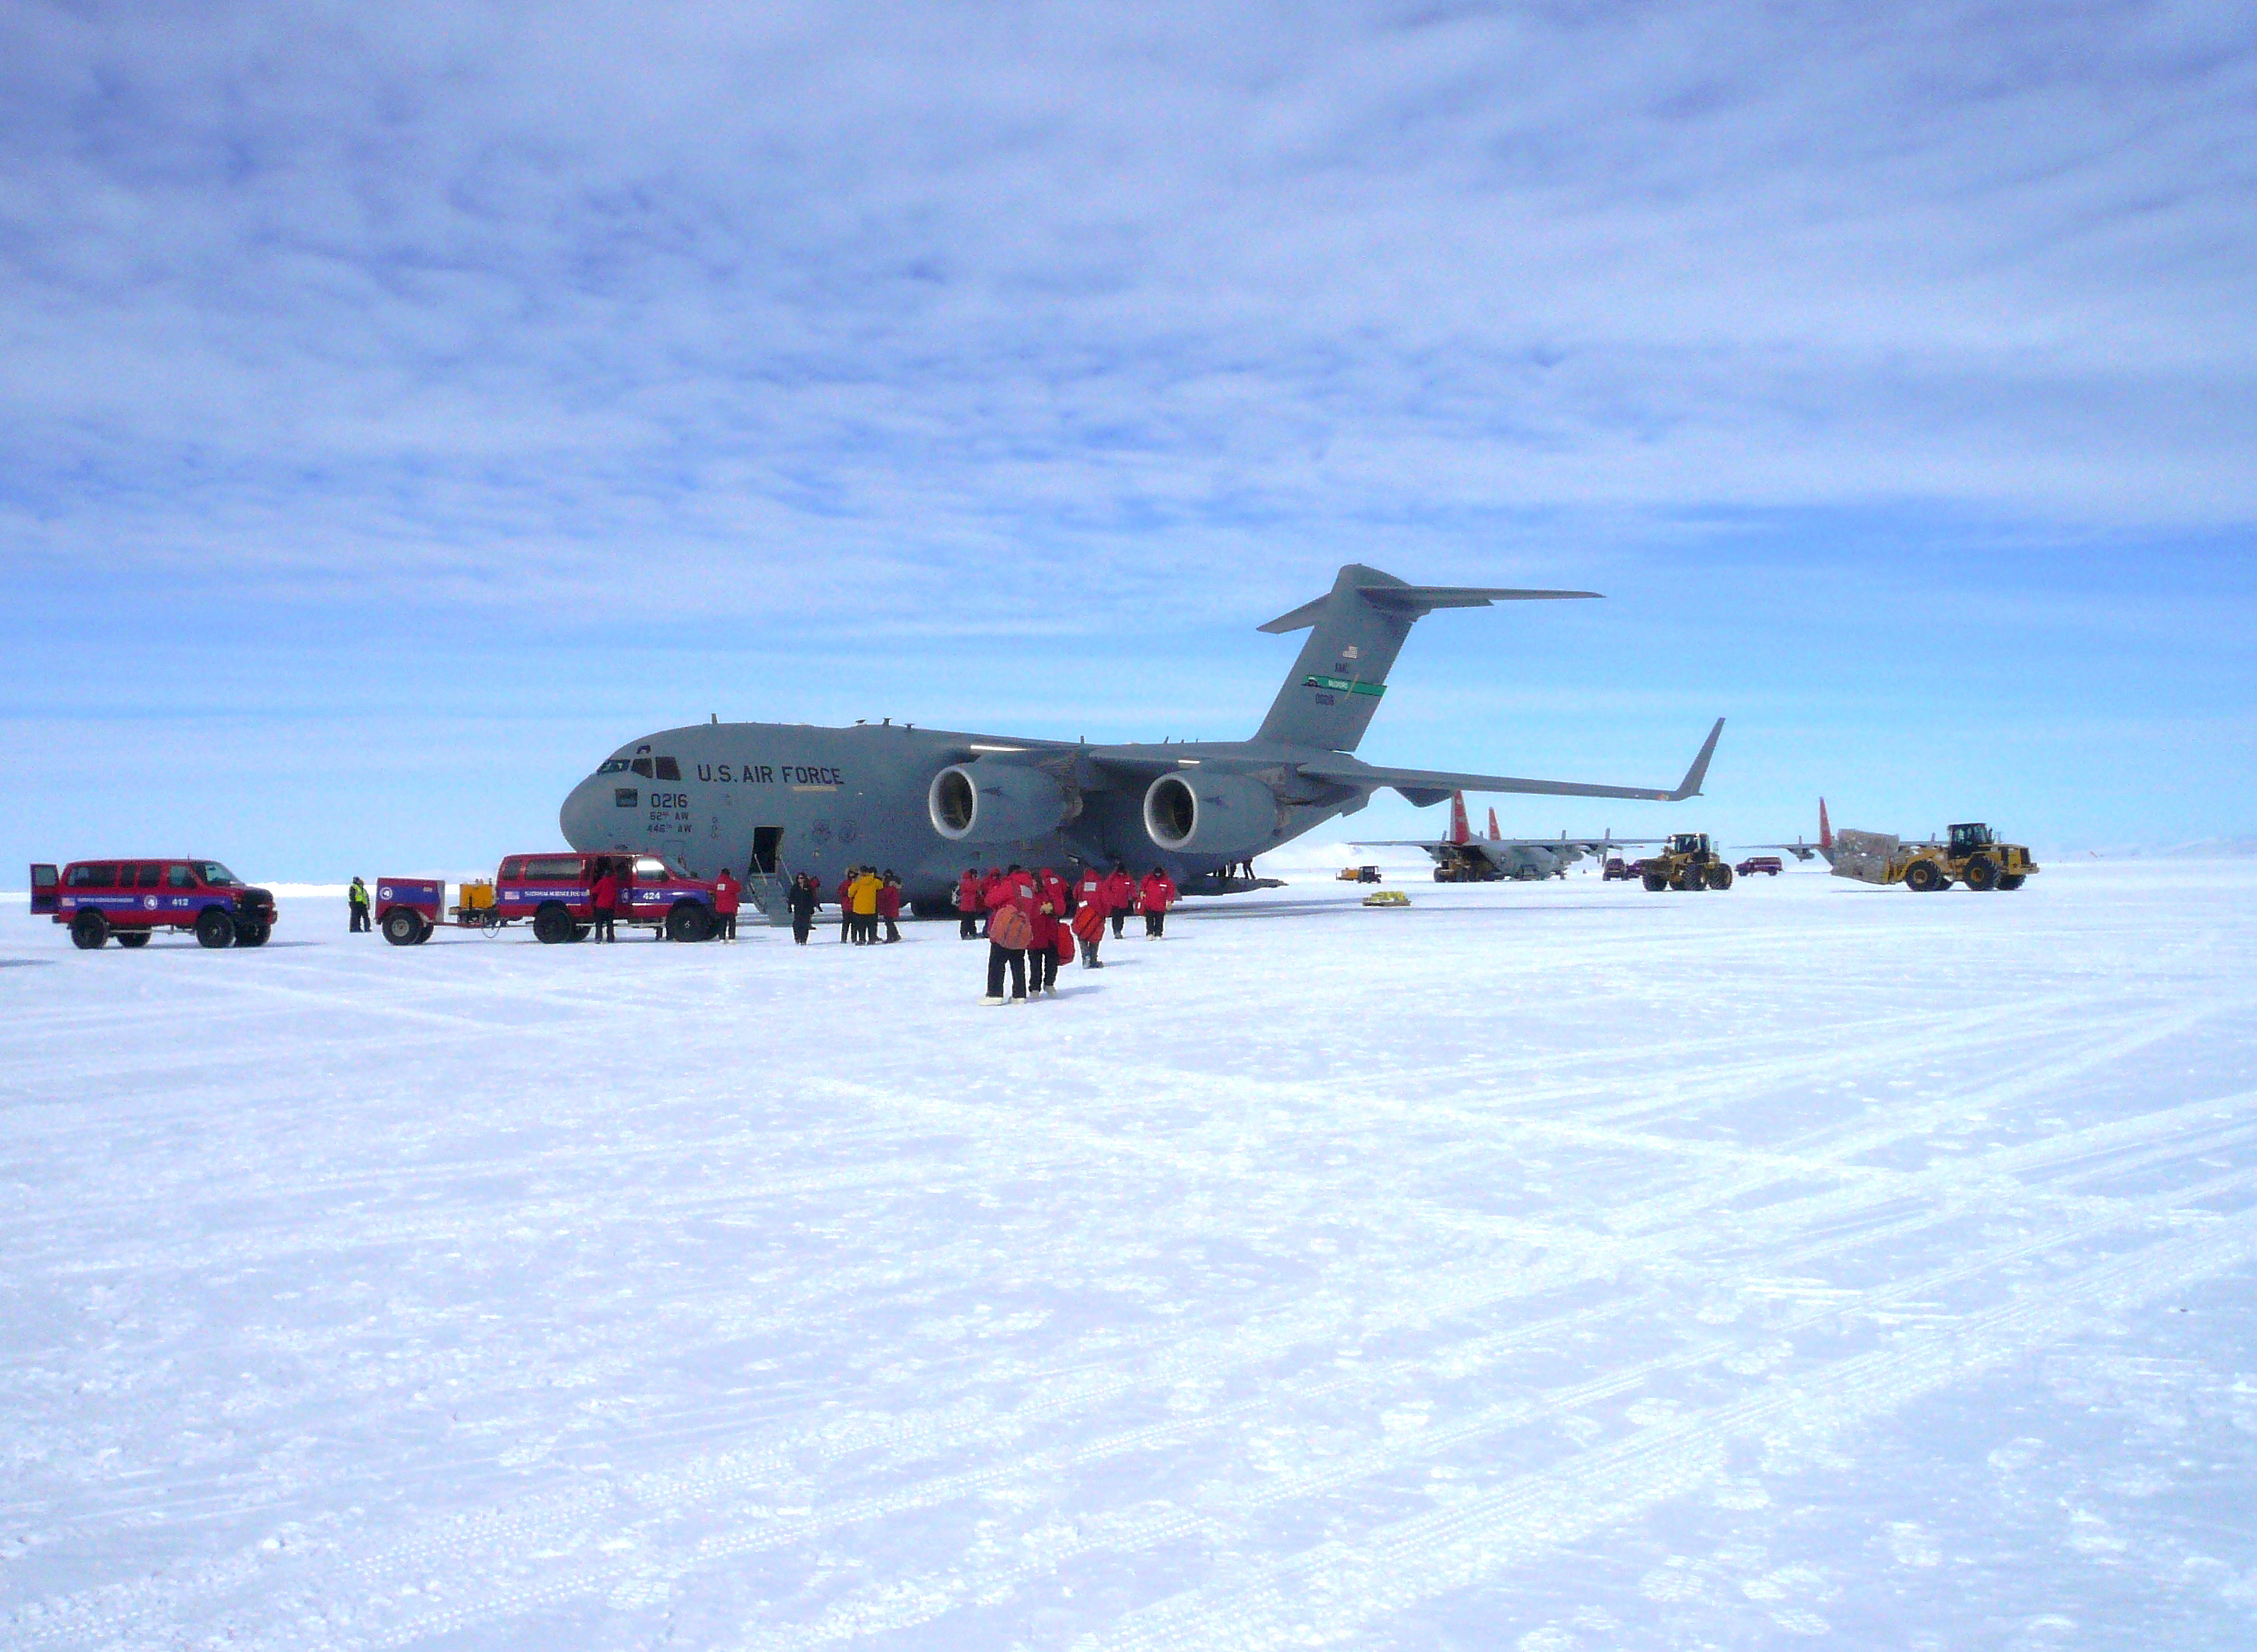

C-17 on Runway

A U.S. Air Force C-17 transport aircraft sits on the sea ice runway at the National Science Foundation's McMurdo Station in Antarctica following a transit flight from Christchurch, New Zealand that transported IceBridge personnel and gear on Nov. 12, 2013. The C-17 aircraft that fly to Antarctica are operated by the U.S. Air Force's 62nd and 446th Airlift Wings based at Joint Base Lewis-McChord near Seattle, Wash. NASA's Operation IceBridge is an airborne science mission to study Earth's polar ice.

Credit: NASA/Goddard/George Hale